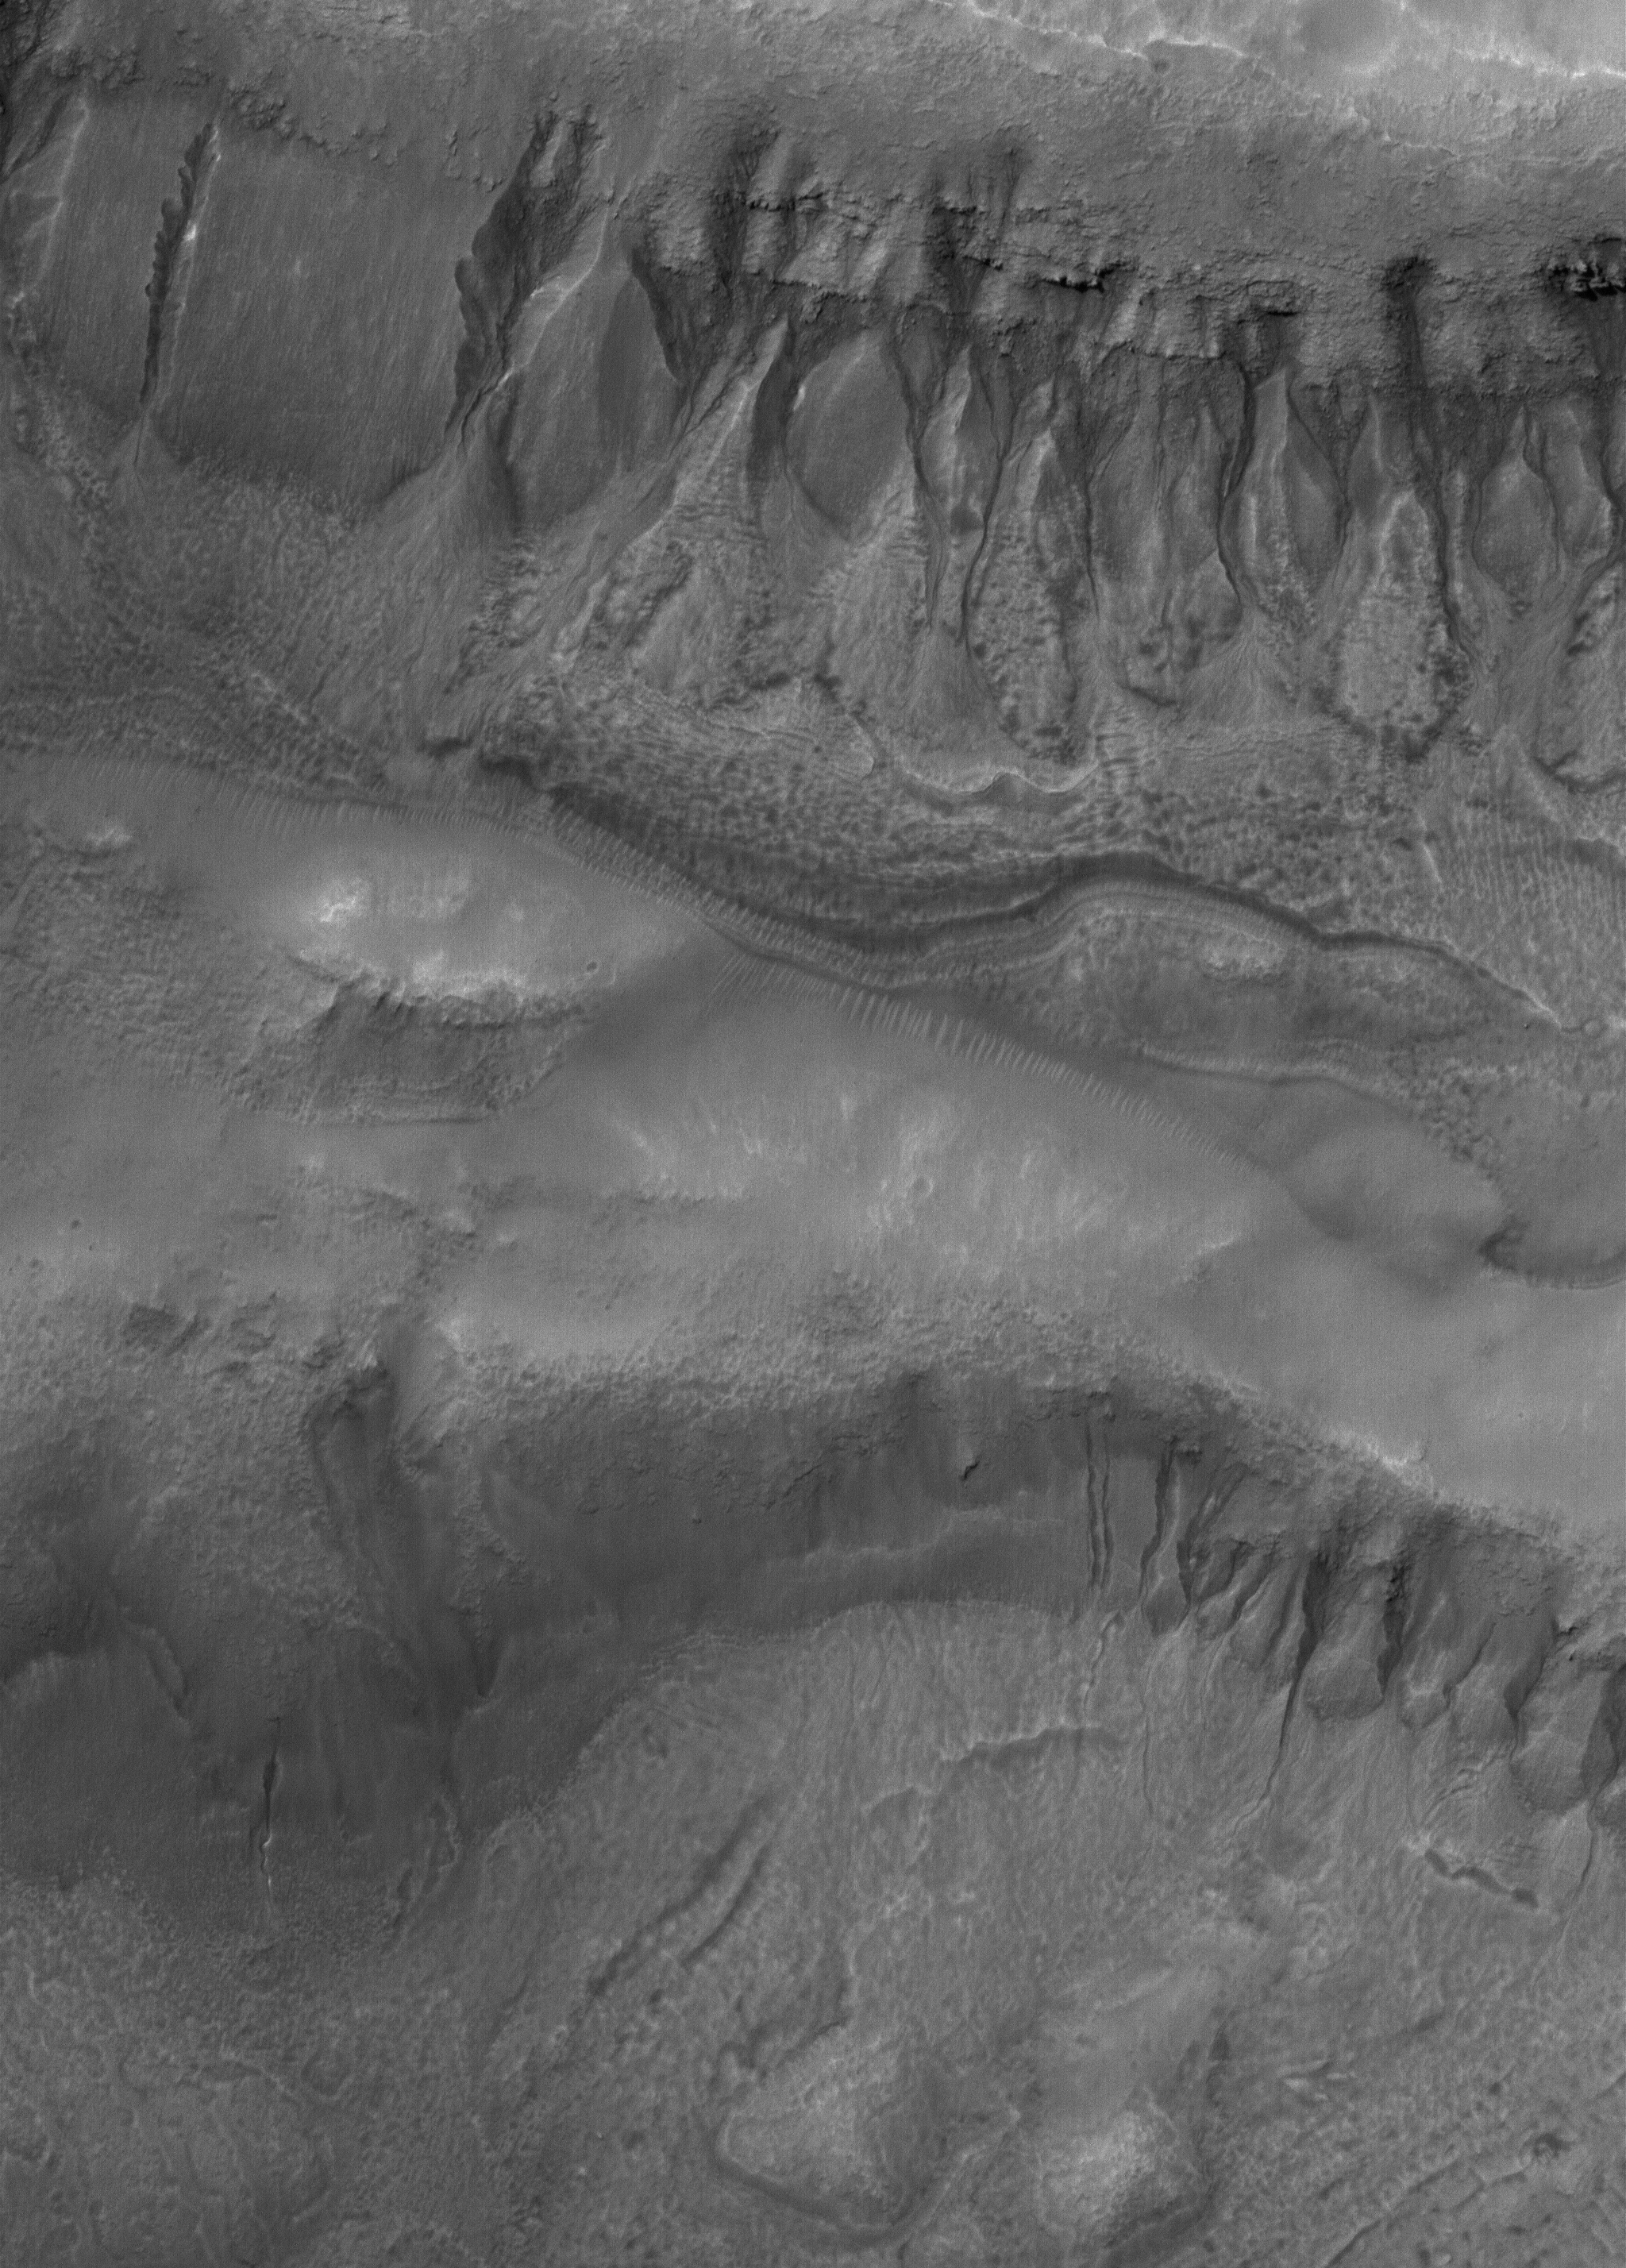

Bi-level Gullies

15 March 2006
This Mars Global Surveyor (MGS) Mars Orbiter Camera (MOC) image shows two suites of gullies within a single impact crater in the Terra Cimmeria region. The gullies near the top of the image are located on the northern wall of the crater, while the lower suite resides on a lower bench in the crater’s northern wall complex. Gully erosion has cut into the layered rock exposed on the crater wall. Water may have been involved in their formation.

Location near: 38.2°S, 190.6°W
Image width: ~3 km (~1.9 mi)
Illumination from: upper left
Season: Southern Summer

Credit: NASA/JPL/Malin Space Science Systems